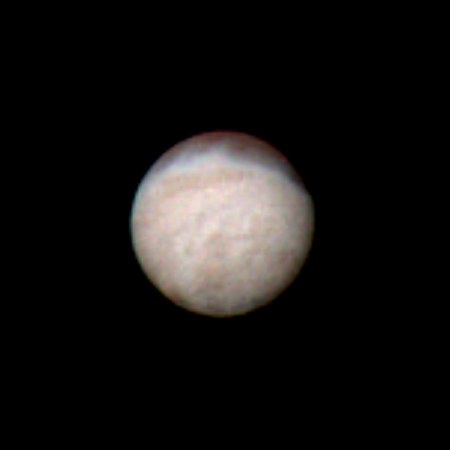

Voyager’s Color Image of Triton

Features as small as 100 km (62 miles) across can be seen in this color image of Neptune’s satellite Triton, photographed by Voyager 2 on Aug. 20, 1989, while it was still 5.4 million km (3.3 million miles) from Neptune. Triton’s overall pinkish color may be due to reddish materials produced by irradiation of methane gas and ice on the satellite. The dark areas near the top of the image seem to be part of a belt of dark markings observed near Triton’s equator at different longitudes. Generally, darker areas on Triton appear to be somewhat redder in color than brighter areas. The central longitude in the image is 123 degrees. Here the south pole is at about 6 o’clock, approximately one sixth of the way up from the bottom. The color image was made from three black and white frames, taken through clear, violet and green filters. The Voyager Mission is conducted by JPL for NASA’s Office of Space Science and Applications.

Credit: NASA/JPL